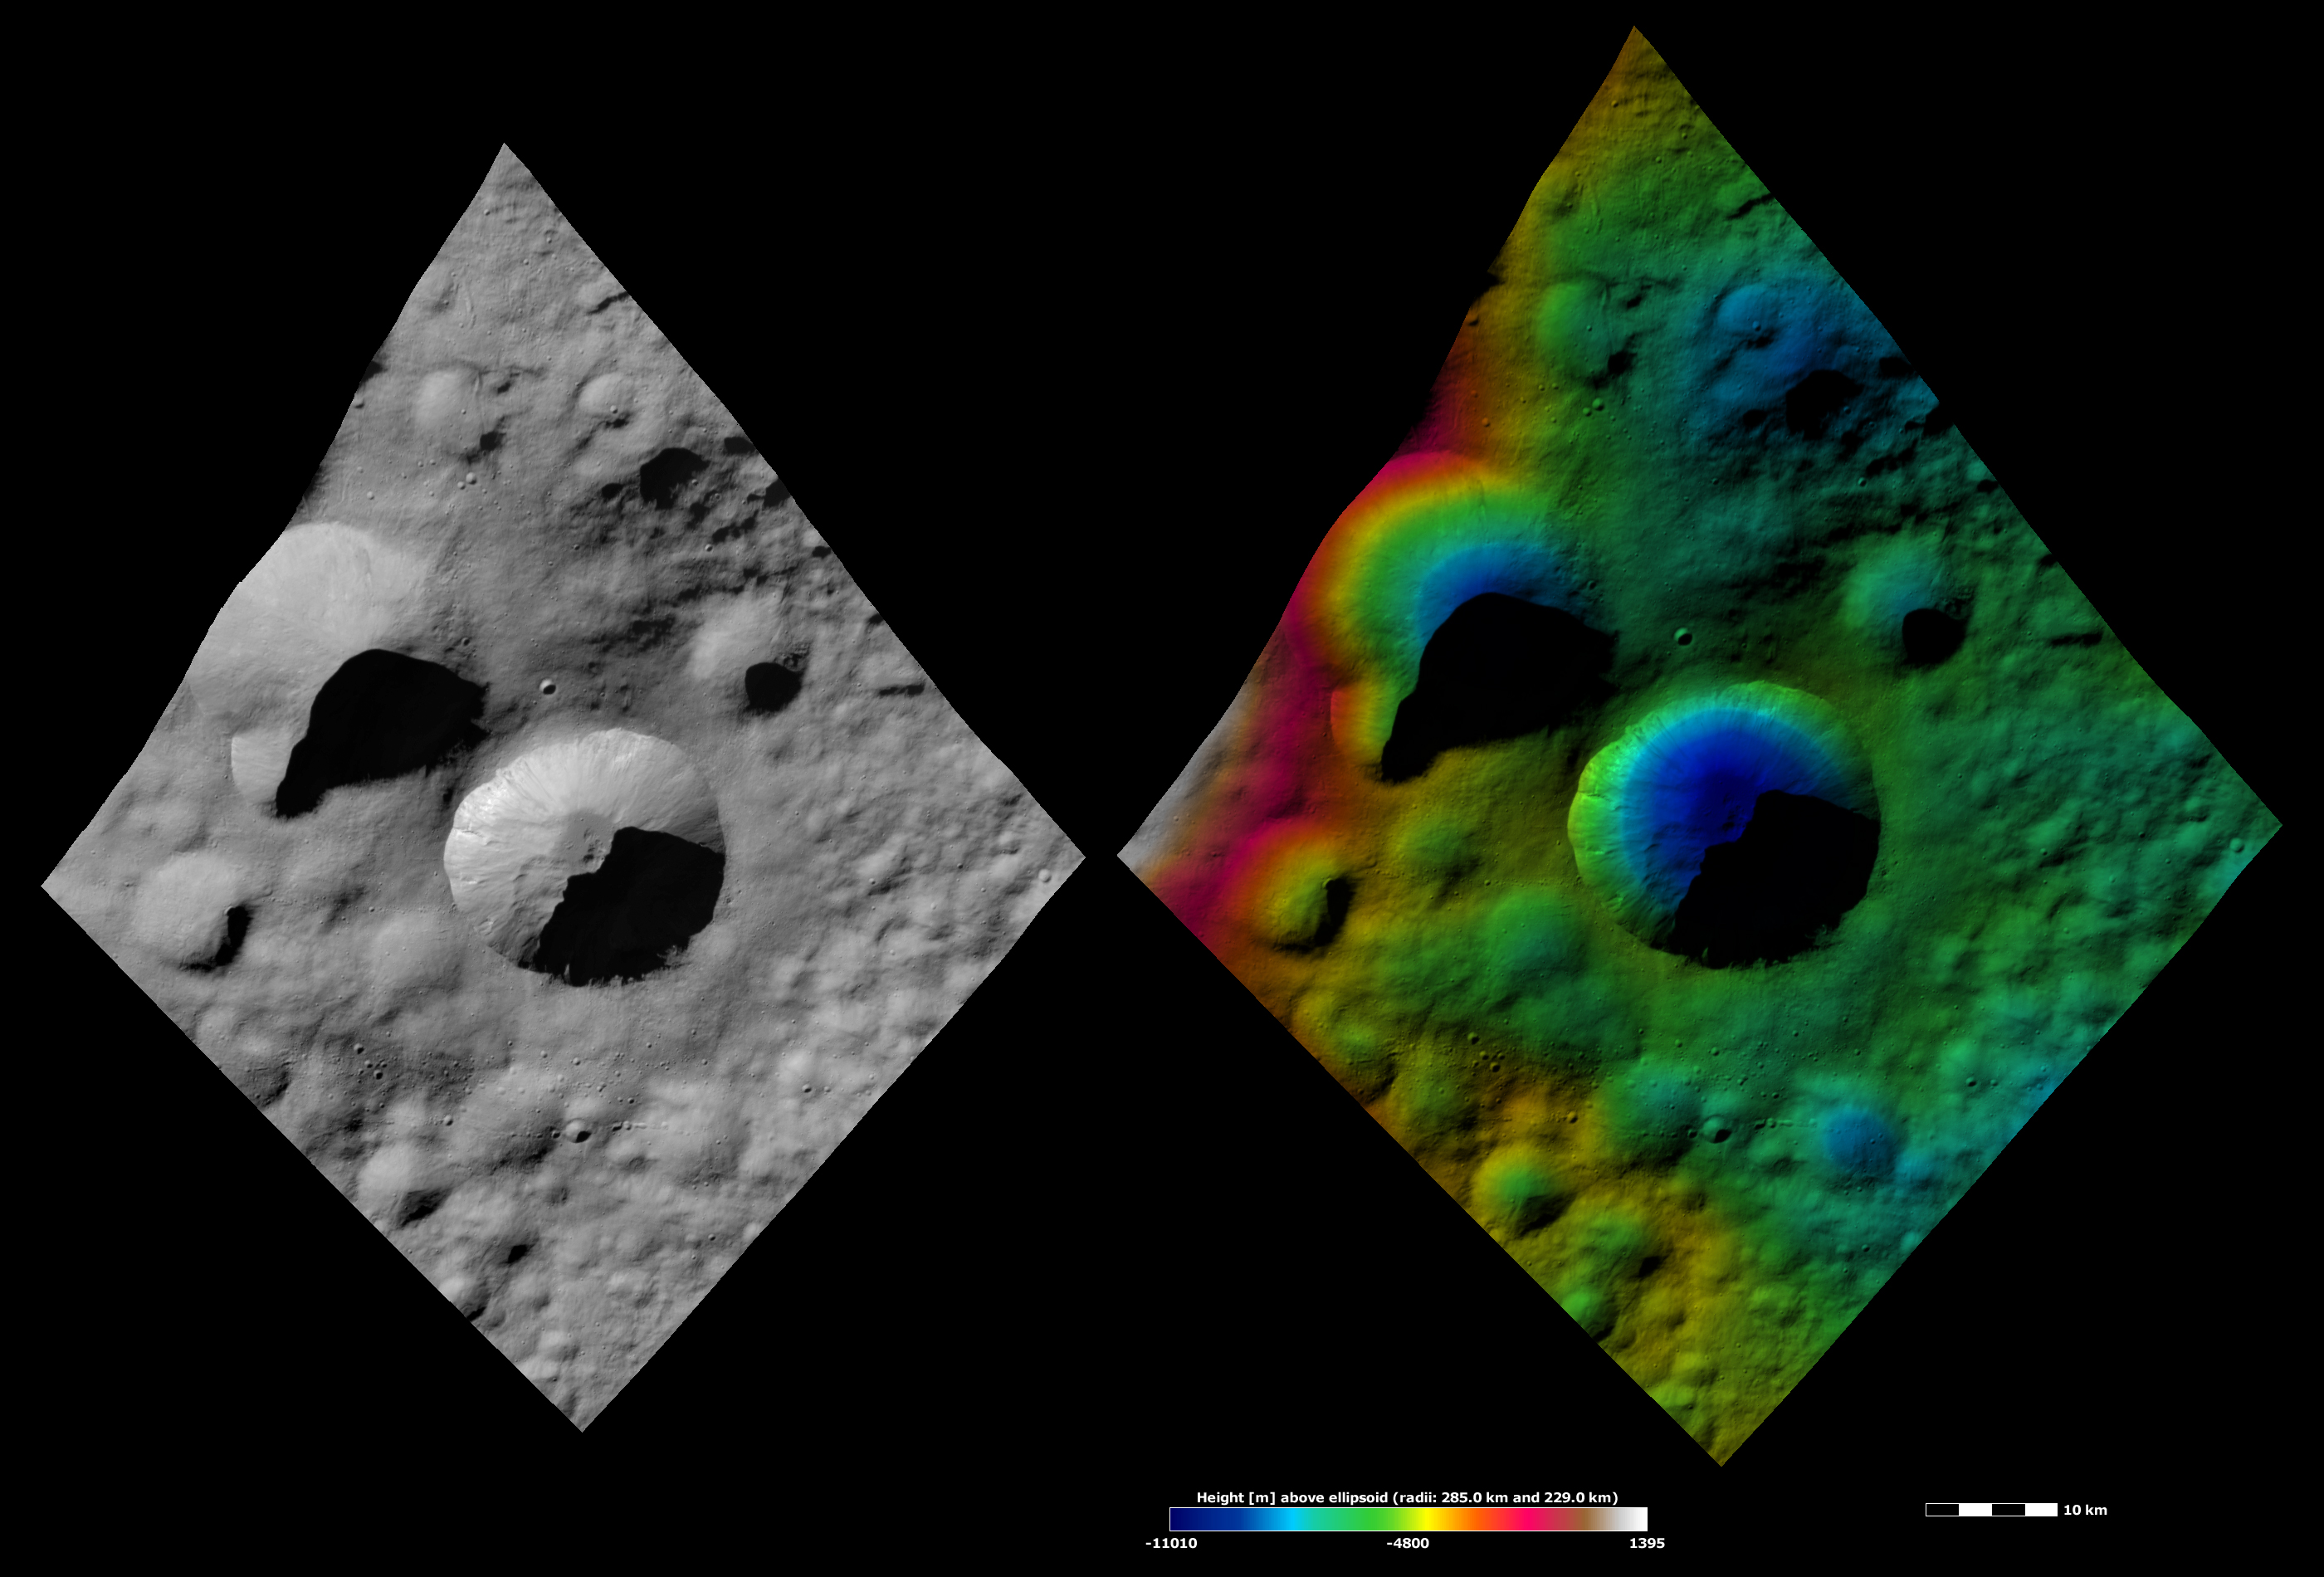

Apparent Brightness and Topography Images of Licinia Crater

The left-hand image is a Dawn FC (framing camera) image, which shows the apparent brightness of Vesta’s surface. The right-hand image is based on this apparent brightness image, which has had a color-coded height representation of the topography overlain onto it. The topography is calculated from a set of images that were observed from different viewing directions, which allows stereo reconstruction. The various colors correspond to the height of the area. The white and red areas in the topography image are the highest areas and the blue areas are the lowest areas. Licinia is the large, bowl shaped crater in the center of the image. In the topography image, the colored topography contours, which are evenly spaced around the interior of the crater, highlight the bowl-shape of Licinia. Licinia has a sharp rim, which has a scalloped edge. This scalloped shape was probably formed by material falling into the center of the crater at different rates. In the apparent brightness image, linear streaks on the crater walls are evidence for mass movement of material into the center of the crater. This material pilling up in the center of the crater may have formed the hills of material in this area. There is also smoother material in the center of the crater, which is slightly darker than the surrounding material. There is some bright material around the rim of the crater.

These images are located in Vesta’s Floronia quadrangle, in Vesta’s northern hemisphere. NASA’s Dawn spacecraft obtained the apparent brightness image with its framing camera on Oct. 11, 2011. This image was taken through the camera’s clear filter. The distance to the surface of Vesta is 700 kilometers (435 miles) and the image has a resolution of about 70 meters (230 feet) per pixel. This image was acquired during the HAMO (high-altitude mapping orbit) phase of the mission. These images are lambert-azimuthal map projected.

The Dawn mission to Vesta and Ceres is managed by NASA’s Jet Propulsion Laboratory, a division of the California Institute of Technology in Pasadena, for NASA’s Science Mission Directorate, Washington D.C. UCLA is responsible for overall Dawn mission science. The Dawn framing cameras have been developed and built under the leadership of the Max Planck Institute for Solar System Research, Katlenburg-Lindau, Germany, with significant contributions by DLR German Aerospace Center, Institute of Planetary Research, Berlin, and in coordination with the Institute of Computer and Communication Network Engineering, Braunschweig. The framing camera project is funded by the Max Planck Society, DLR, and NASA/JPL.

Credit: NASA/JPL-Caltech/UCLA/MPS/DLR/IDA